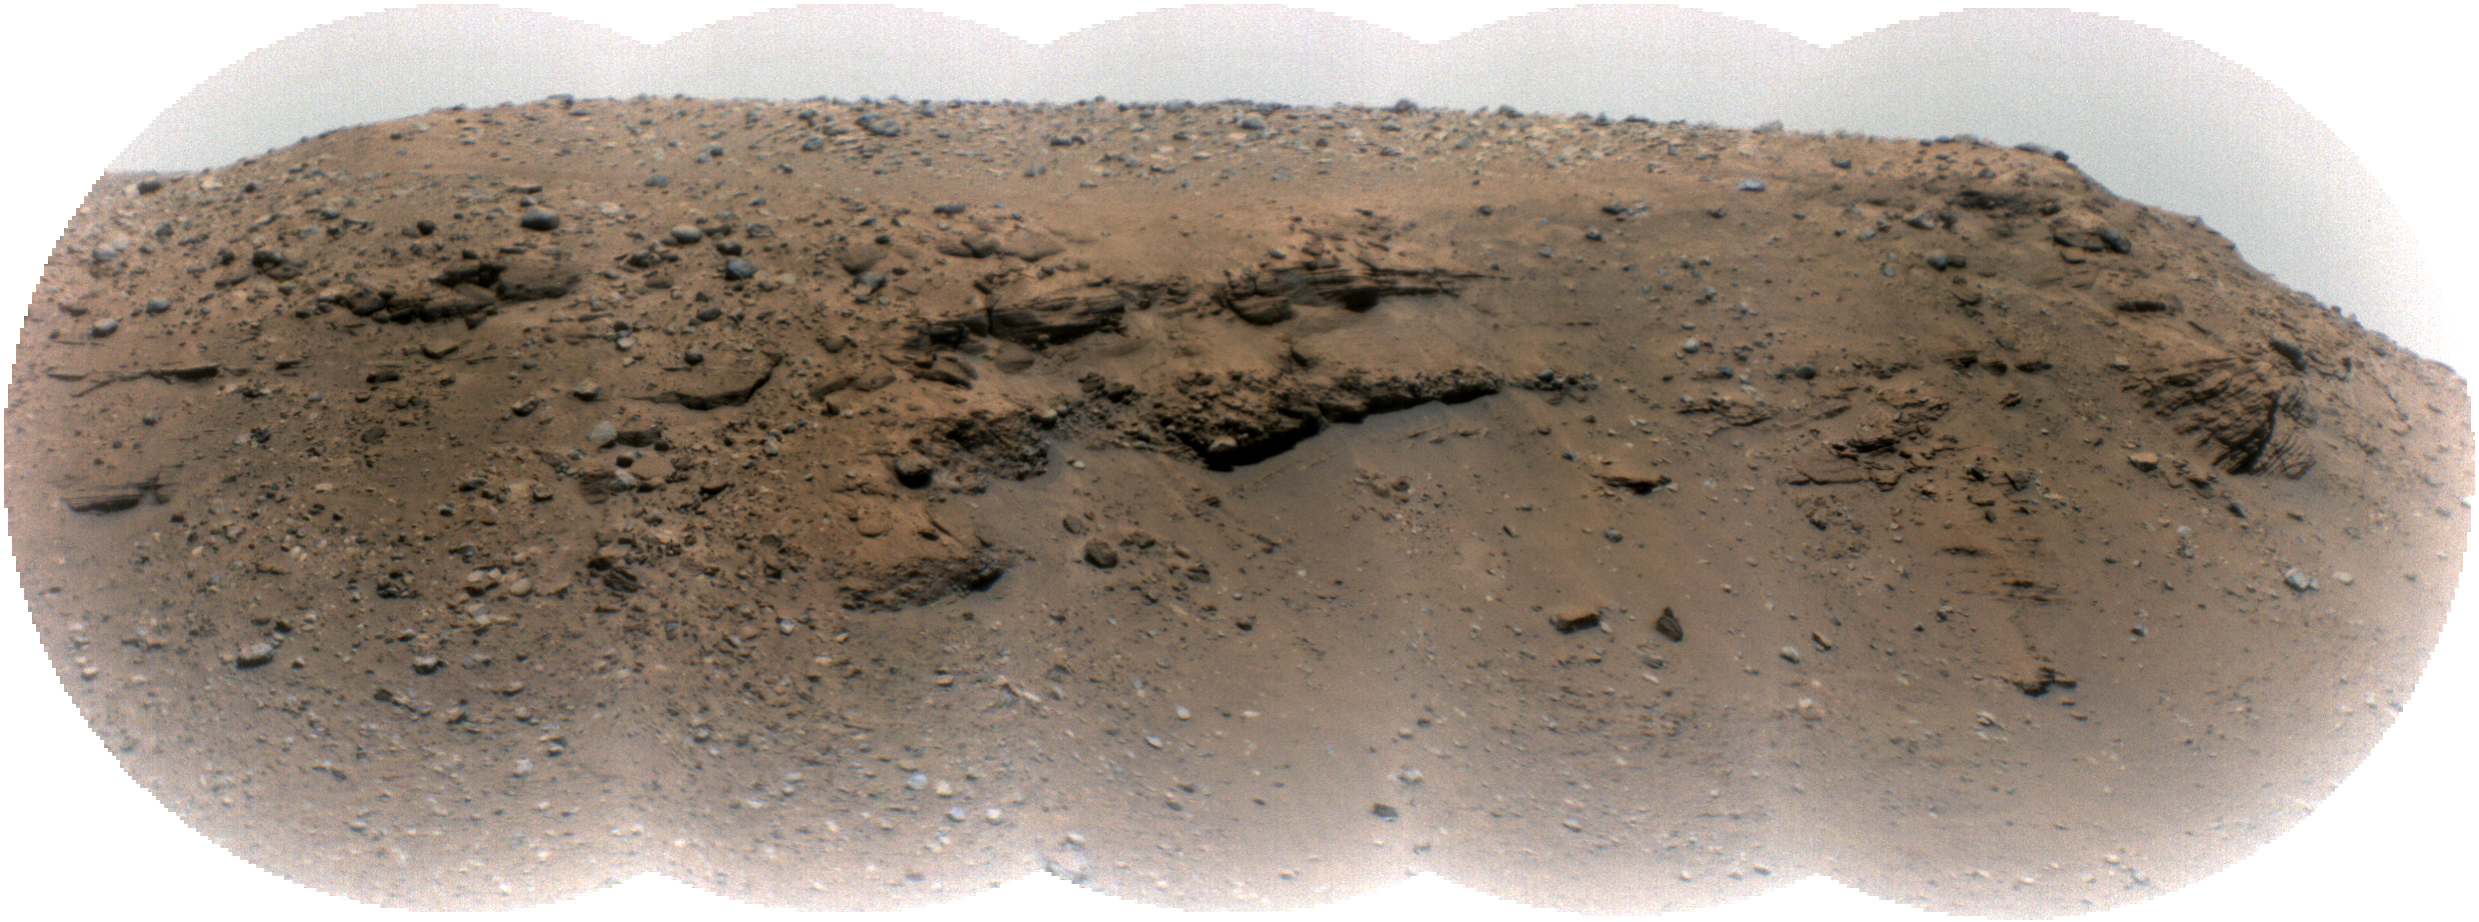

Mars’ Delta Scarp From More Than a Mile Away

Composed of five images, this mosaic of the Jezero Crater’s “Delta Scarp” was taken on March 17, 2021, by the Remote Microscopic Imager (RMI) camera aboard NASA’s Perseverance rover from 1.4 miles (2.25 kilometers) away. Scientists believe the 377-foot-wide (115-meter-wide) escarpment is a portion of the remnants of a fan-shaped deposit of sediments that resulted from the confluence between an ancient river and an ancient lake.

An annotated version of the same image (Figure 1) reveals location of a conglomerate (rock composed of coarse-grained pebbles mixed with sand) and examples of crossbedding (tilted layers of sedimentary rock that can result from water passing over a loose bed of sediment).

Part of the SuperCam instrument, the RMI is able to spot an object the size of a softball from nearly a mile away, allowing scientists to take images of details from a long distance. It also provides fine details of nearby targets zapped by SuperCam’s laser.

SuperCam is led by Los Alamos National Laboratory in New Mexico, where the instrument’s Body Unit was developed. That part of the instrument includes several spectrometers as well as control electronics and software.

The Mast Unit was developed and built by several laboratories of the CNRS (the French research center) and French universities under the contracting authority of CNES (the French space agency).

A key objective for Perseverance’s mission on Mars is astrobiology, including the search for signs of ancient microbial life. The rover will characterize the planet’s geology and past climate, pave the way for human exploration of the Red Planet, and be the first mission to collect and cache Martian rock and regolith (broken rock and dust).

Subsequent NASA missions, in cooperation with ESA (European Space Agency), would send spacecraft to Mars to collect these sealed samples from the surface and return them to Earth for in-depth analysis.

The Mars 2020 Perseverance mission is part of NASA’s Moon to Mars exploration approach, which includes Artemis missions to the Moon that will help prepare for human exploration of the Red Planet.

JPL, which is managed for NASA by Caltech in Pasadena, California, built and manages operations of the Perseverance rover.

Credit: NASA/JPL-Caltech/LANL/CNES/CNRS/ASU/MSSS